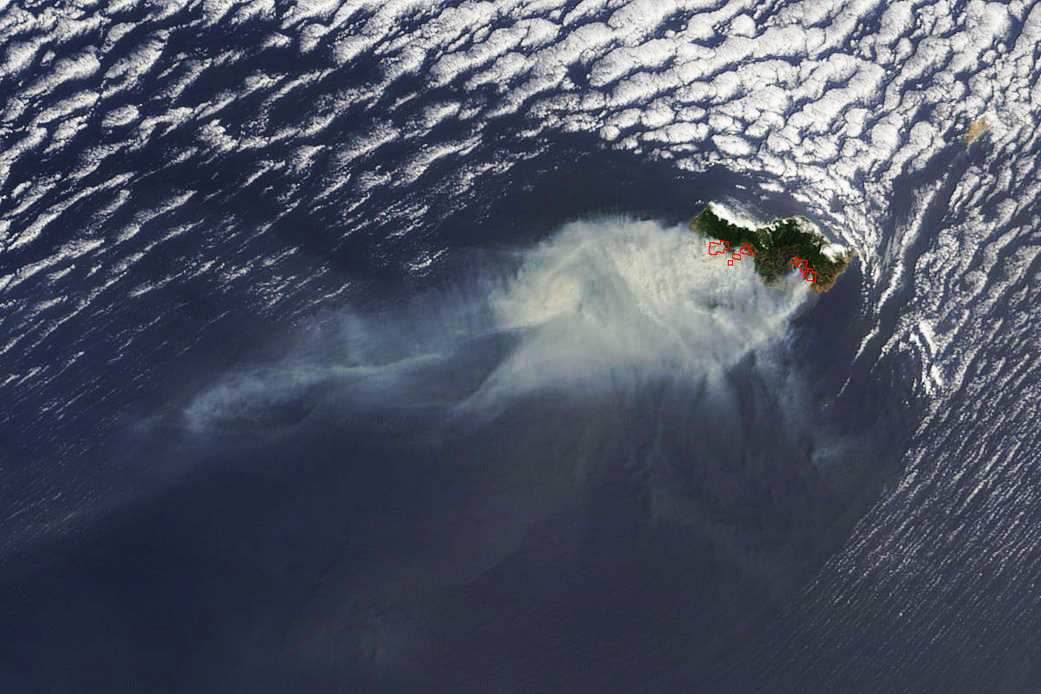

Portugal's Madeira Island Fire Raging

Smoke from several large fires burning on Portugal's Madeira Island were seen blowing over the Atlantic Ocean on Aug. 10 when NASA's Terra satellite passed overhead. Madeira is an archipelago of four islands located off the northwest coast of Africa. They are an autonomous region of Portugal. The Moderate Resolution Imaging Spectroradiometer (MODIS) on NASA’s Terra satellite captured this natural-color image at 8:25 a.m. EDT (12:05 UTC). Places where MODIS detected active fire are located in red.

Credit: NASA Goddard's Rapid Response Team, Jeff Schmaltz